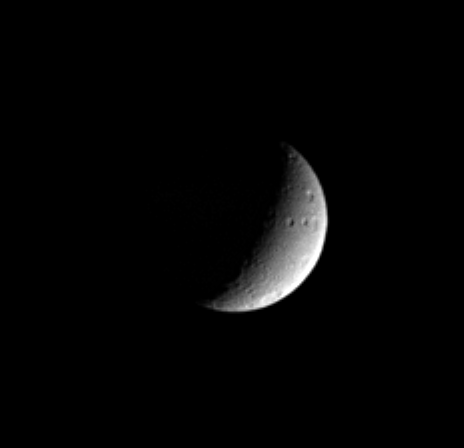

Slice of Tethys

This Cassini view of Saturn’s moon Tethys shows several large craters near the moon’s eastern limb. These craters have fanciful names such as Phemius, Polyphemus and Ajax. The moon’s massive rift-like canyon system, Ithaca Chasma, is in the darkness to the west. Tethys is 1,071 kilometers (665 miles) across.

The image has been rotated so that north on Tethys is up. This view shows mainly the moon’s trailing hemisphere.

The image was taken in visible blue light with the Cassini spacecraft narrow angle camera on Jan. 19, 2005, at a distance of approximately 1.9 million kilometers (1.2 million miles) from Tethys and at a Sun-Tethys-spacecraft, or phase, angle of 111 degrees. Resolution in the original image was 11 kilometers (7 miles) per pixel. The image has been contrast-enhanced and magnified by a factor of two to aid visibility.

The Cassini-Huygens mission is a cooperative project of NASA, the European Space Agency and the Italian Space Agency. The Jet Propulsion Laboratory, a division of the California Institute of Technology in Pasadena, manages the mission for NASA’s Science Mission Directorate, Washington, D.C. The Cassini orbiter and its two onboard cameras were designed, developed and assembled at JPL. The imaging team is based at the Space Science Institute, Boulder, Colo.

Credit: NASA/JPL/Space Science Institute